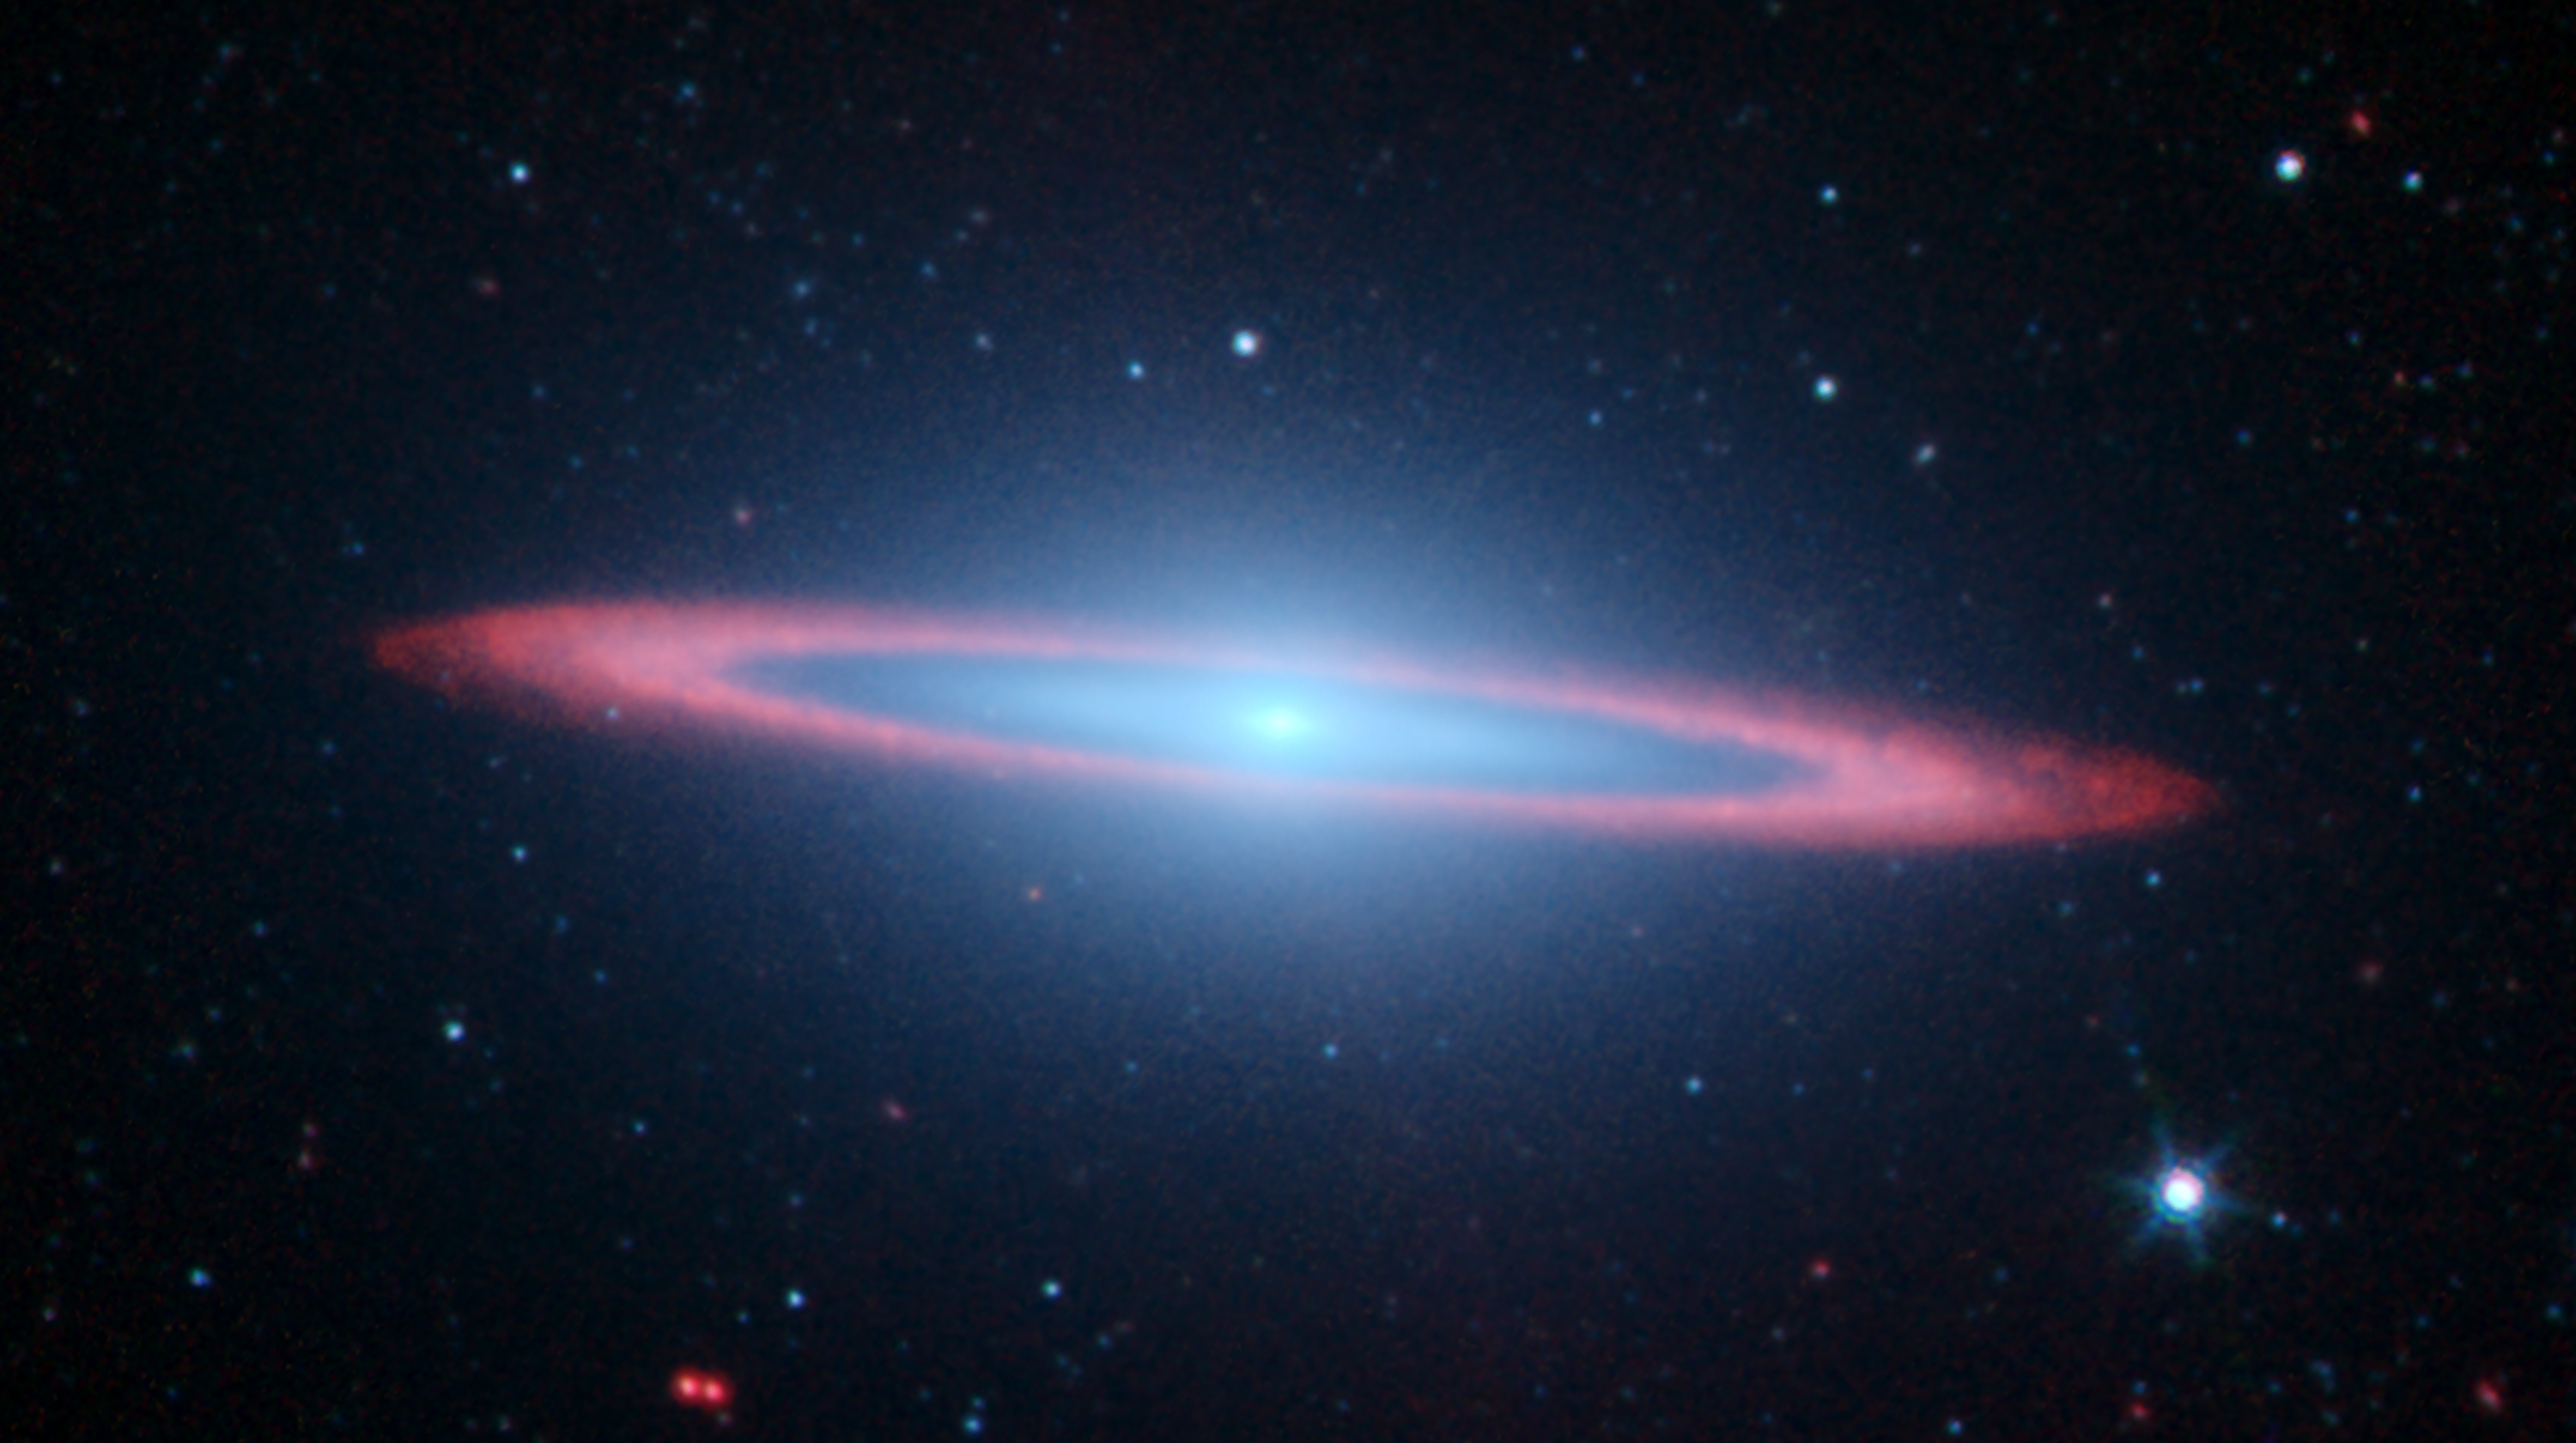

Spitzer Spies Spectacular Sombrero

Figure 1

Figure 2Figure 3
NASA’s Spitzer Space Telescope set its infrared eyes on one of the most famous objects in the sky, Messier 104, also called the Sombrero galaxy. In this striking infrared picture, Spitzer sees an exciting new view of a galaxy that in visible light has been likened to a “sombrero,” but here looks more like a “bulls-eye.”

Recent observations using Spitzer’s infrared array camera uncovered the bright, smooth ring of dust circling the galaxy, seen in red. In visible light, because this galaxy is seen nearly edge-on, only the near rim of dust can be clearly seen in silhouette. Spitzer’s full view shows the disk is warped, which is often the result of a gravitational encounter with another galaxy, and clumpy areas spotted in the far edges of the ring indicate young star-forming regions.

Spitzer’s infrared view of the starlight from this galaxy, seen in blue, can pierce through obscuring murky dust that dominates in visible light. As a result, the full extent of the bulge of stars and an otherwise hidden disk of stars within the dust ring are easily seen.

The Sombrero galaxy is located some 28 million light years away. Viewed from Earth, it is just six degrees south of its equatorial plane. Spitzer detected infrared emission not only from the ring, but from the center of the galaxy too, where there is a huge black hole, believed to be a billion times more massive than our Sun.

This picture is composed of four images taken at 3.6 (blue), 4.5 (green), 5.8 (orange), and 8.0 (red) microns. The contribution from starlight (measured at 3.6 microns) has been subtracted from the 5.8 and 8-micron images to enhance the visibility of the dust features.

In figure 1, the new picture of Messier 104 combines a recent infrared observation from NASA’s Spitzer Space Telescope with a well-known visible light image from the Hubble Space Telescope. In the Hubble Space Telescope’s visible light image (lower left panel), only the near rim of dust can be clearly seen in silhouette. Recent observations using Spitzer’s infrared array camera (lower right panel) uncovered the bright, smooth ring of dust circling the galaxy, seen in red. Spitzer’s infrared view of the starlight, pierced through the obscuring dust, is easily seen, along with the bulge of stars and an otherwise hidden disk of stars within the dust ring.

Spitzer’s full view shows the disk is warped, which is often the result of a gravitational encounter with another galaxy, and clumpy areas spotted in the far edges of the ring indicate young star-forming regions.

In figure 2, the infrared space telescope adds new detail to the galaxy’s hallmark characteristics, such as the bright, bulbous core encircled by its thick dust lanes. Since infrared light can trace the dust, the dark, murky ring glows brilliantly in infrared. The clumpy dust ring also becomes transparent to starlight in infrared, allowing a clear view of the inner disk of stars within the dust ring.

Viewed from Earth, the Sombrero galaxy is seen nearly edge-on, just six degrees away from its equatorial plane. This spiral galaxy is located 28 million light years away and is 50,000 light-years across. The Sombrero is one of the most massive objects at the southern edge of the Virgo cluster of galaxies, and is equal in size to 800 billion Suns. It hosts a rich system of nearly 2,000 globular clusters, 10 times as many as orbit our Milky Way galaxy. It is also interesting that the Sombrero galaxy may harbor a super-massive black hole, accounting for the electromagnetic glow emitted from its center.

The Hubble images were taken by the Hubble Heritage Team in May-June 2003 with the space telescope’s advanced camera for surveys. Spitzer’s images were taken in June 2004 and January 2005 as part of the Spitzer Infrared Nearby Galaxies Survey, using the telescope’s infrared array camera. The survey is one of the six Spitzer Legacy Science projects, designed to reveal how stars are formed in different types of galaxies, and to provide an atlas of galaxy images and spectra for future archival investigations. The Sombrero is one of 75 galaxies being observed by the survey team.

In this image, blue-cyan corresponds to the Hubble visible-light view, while the Spitzer 3.6-4.5 micron light is green and 8.0 micron light is red. Starlight in this Spitzer image (measured at 3.6 microns) has been subtracted from the 8-micron image to enhance the visibility of the dust features.

In figure 3, NASA’s Hubble Space Telescope has trained its sharp eye on one of the universe’s most stately and photogenic galaxies, Messier 104. The galaxy’s hallmark is a brilliant white, bulbous core encircled by the thick dust lanes comprising the spiral structure of the galaxy. As seen from Earth, the galaxy is tilted nearly edge-on. We view it from just six degrees north of its equatorial plane. This brilliant galaxy was named the Sombrero because in visible light it resembles a broad rimmed and high-topped Mexican hat.

M104 is just beyond the limit of the naked eye, but is easily seen through small telescopes. It lies at the southern edge of the rich Virgo cluster of galaxies. It is one of the most massive objects in that group, equivalent to 800 billion suns. The galaxy is 50,000 light-years across and is located 28 million light-years from Earth.

Hubble easily resolves M104’s rich system of 2,000 globular clusters-believed to be 10 times as many as orbit our Milky Way galaxy. The ages of the clusters are similar to those of the clusters in the Milky Way, ranging from 10-13 billion years. A smaller disk is embedded in the bright core of M104, and is tilted relative to the large disk. X-ray emission hints that there is material falling into the compact core, where a black hole as massive as 1 billion suns resides.

The Hubble Heritage Team took these observations in May-June 2003 with the space telescope’s advanced camera for surveys. Images were taken in three filters (red, green, and blue) to yield a natural-color image. The team took six pictures of the galaxy and then stitched them together to create the final composite image. This magnificent galaxy has a diameter that is nearly one-fifth the diameter of the full Moon.

The movie shifts from the well-known visible-light picture of Messier 104 taken by the Hubble Space Telescope to infrared views from NASA’s Spitzer Space Telescope. Messier (click on the browse image above for download option).

Credit: NASA/JPL-Caltech/University of Arizona; Figures 1 and 2: NASA/JPL-Caltech/University of Arizona/STScI; Figure 3: NASA/STScI/AURA; Animation: NASA/JPL-Caltech/University of Arizona/STScI